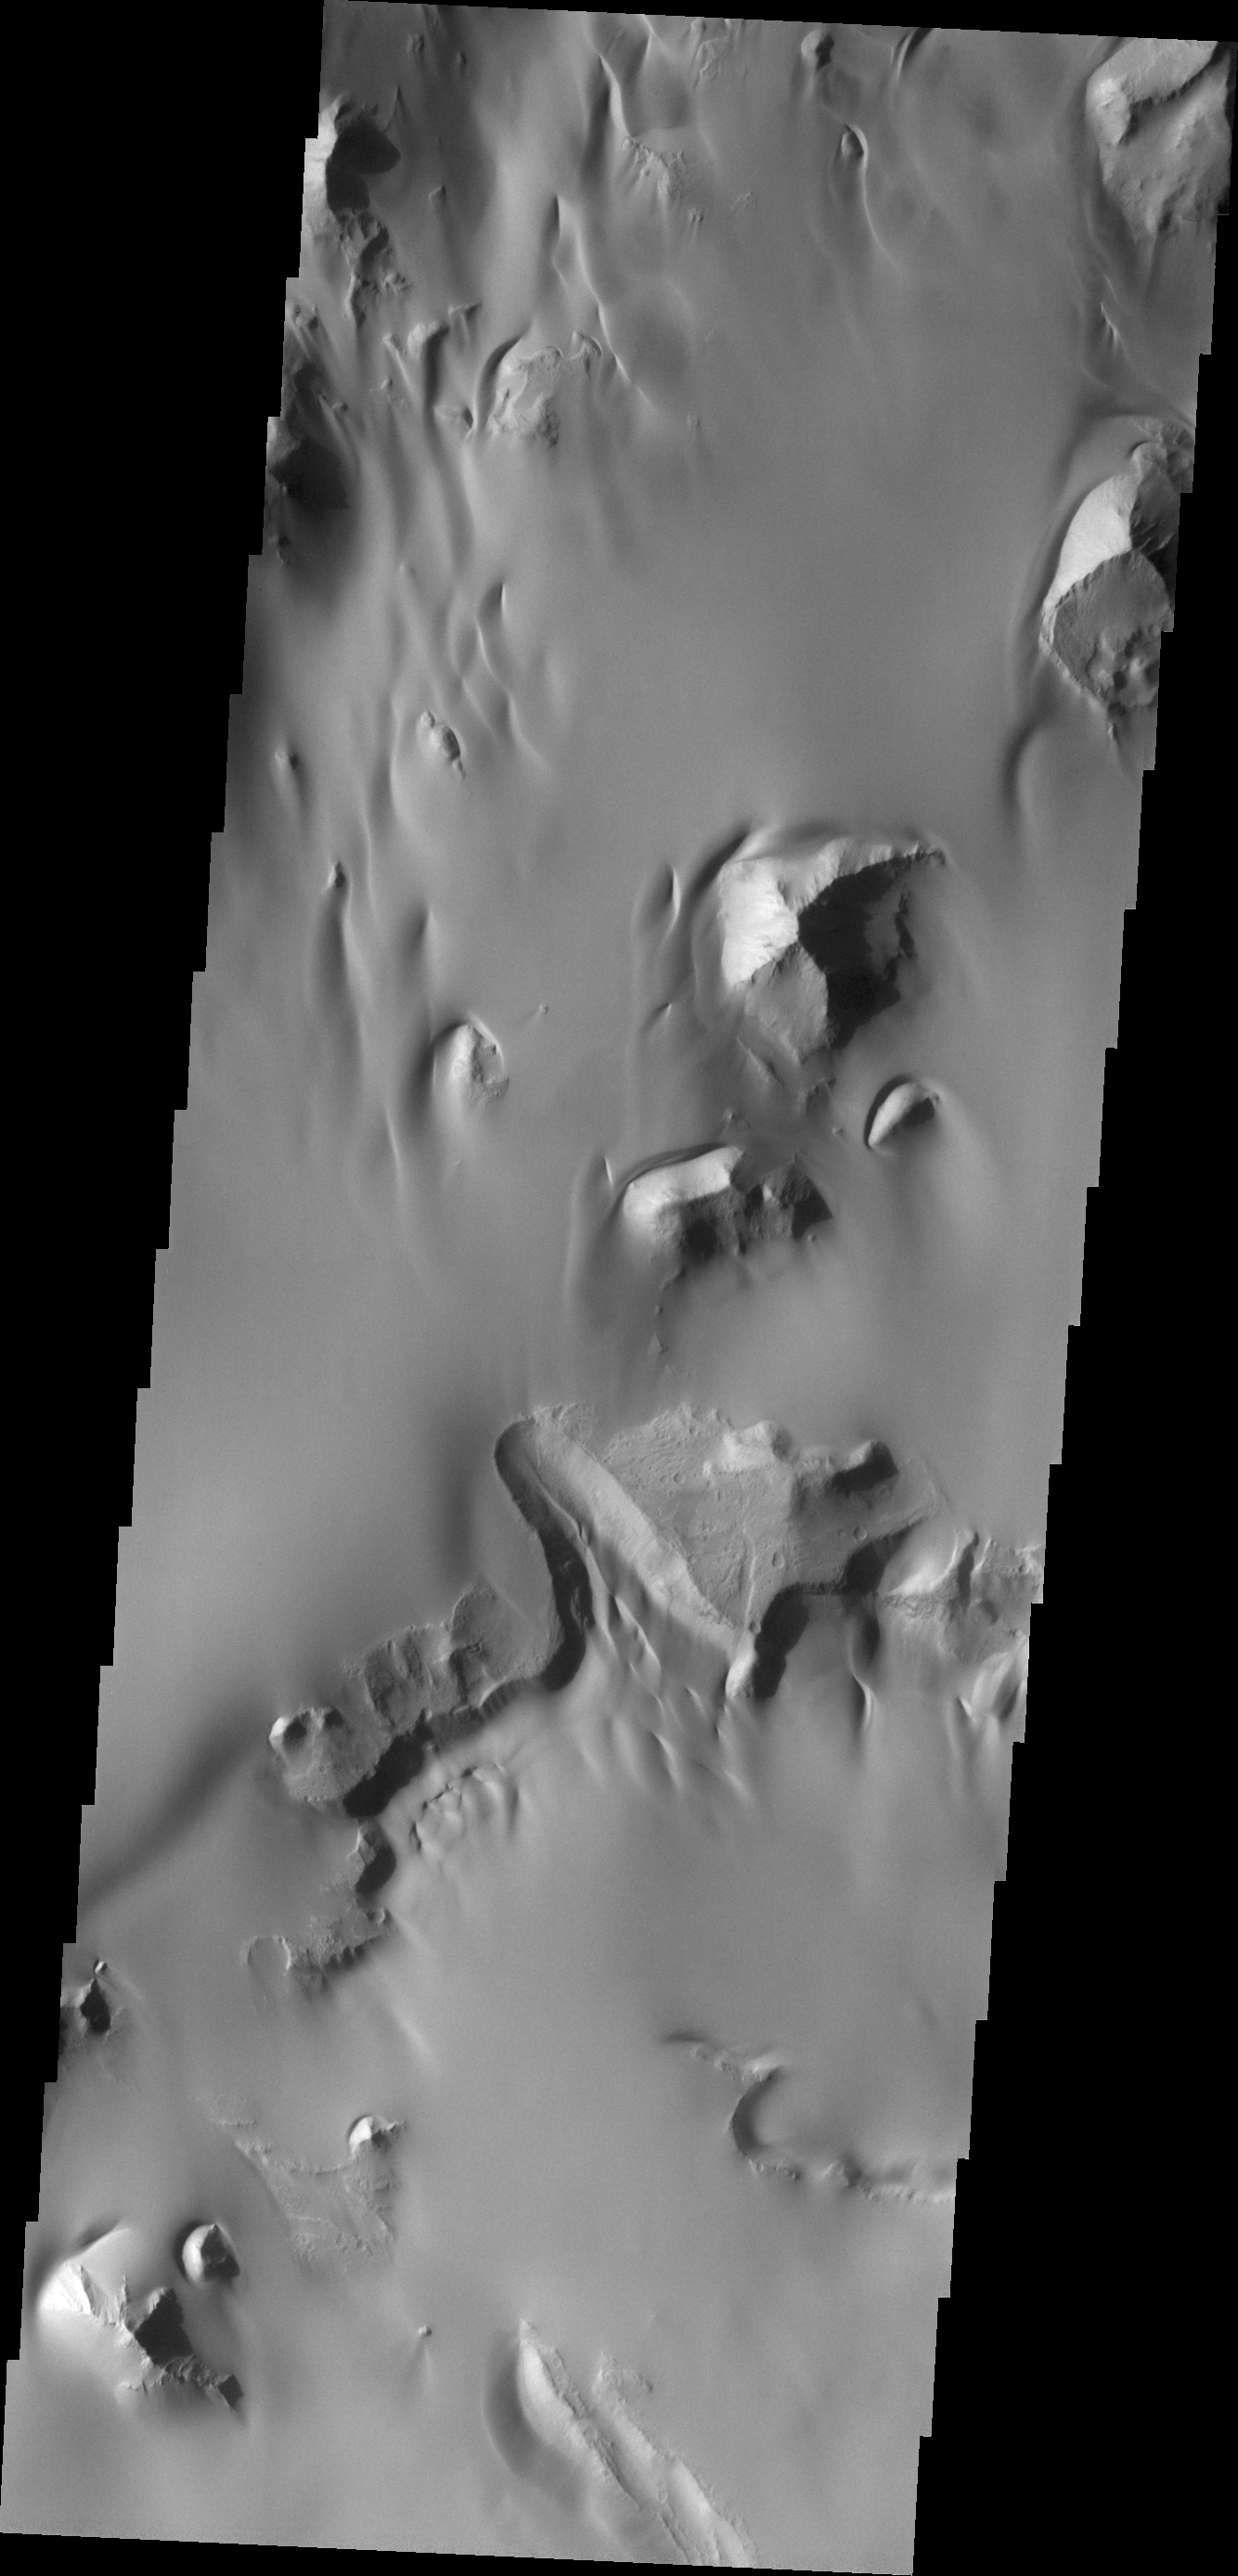

Juventae Chasma

The amount of sand in this region of Juventae Chasma has coalesced into a sand sheet, rather than individual dune forms. Wind continues to sculpt the sand around high standing hills.

Credit: NASA/JPL/ASU